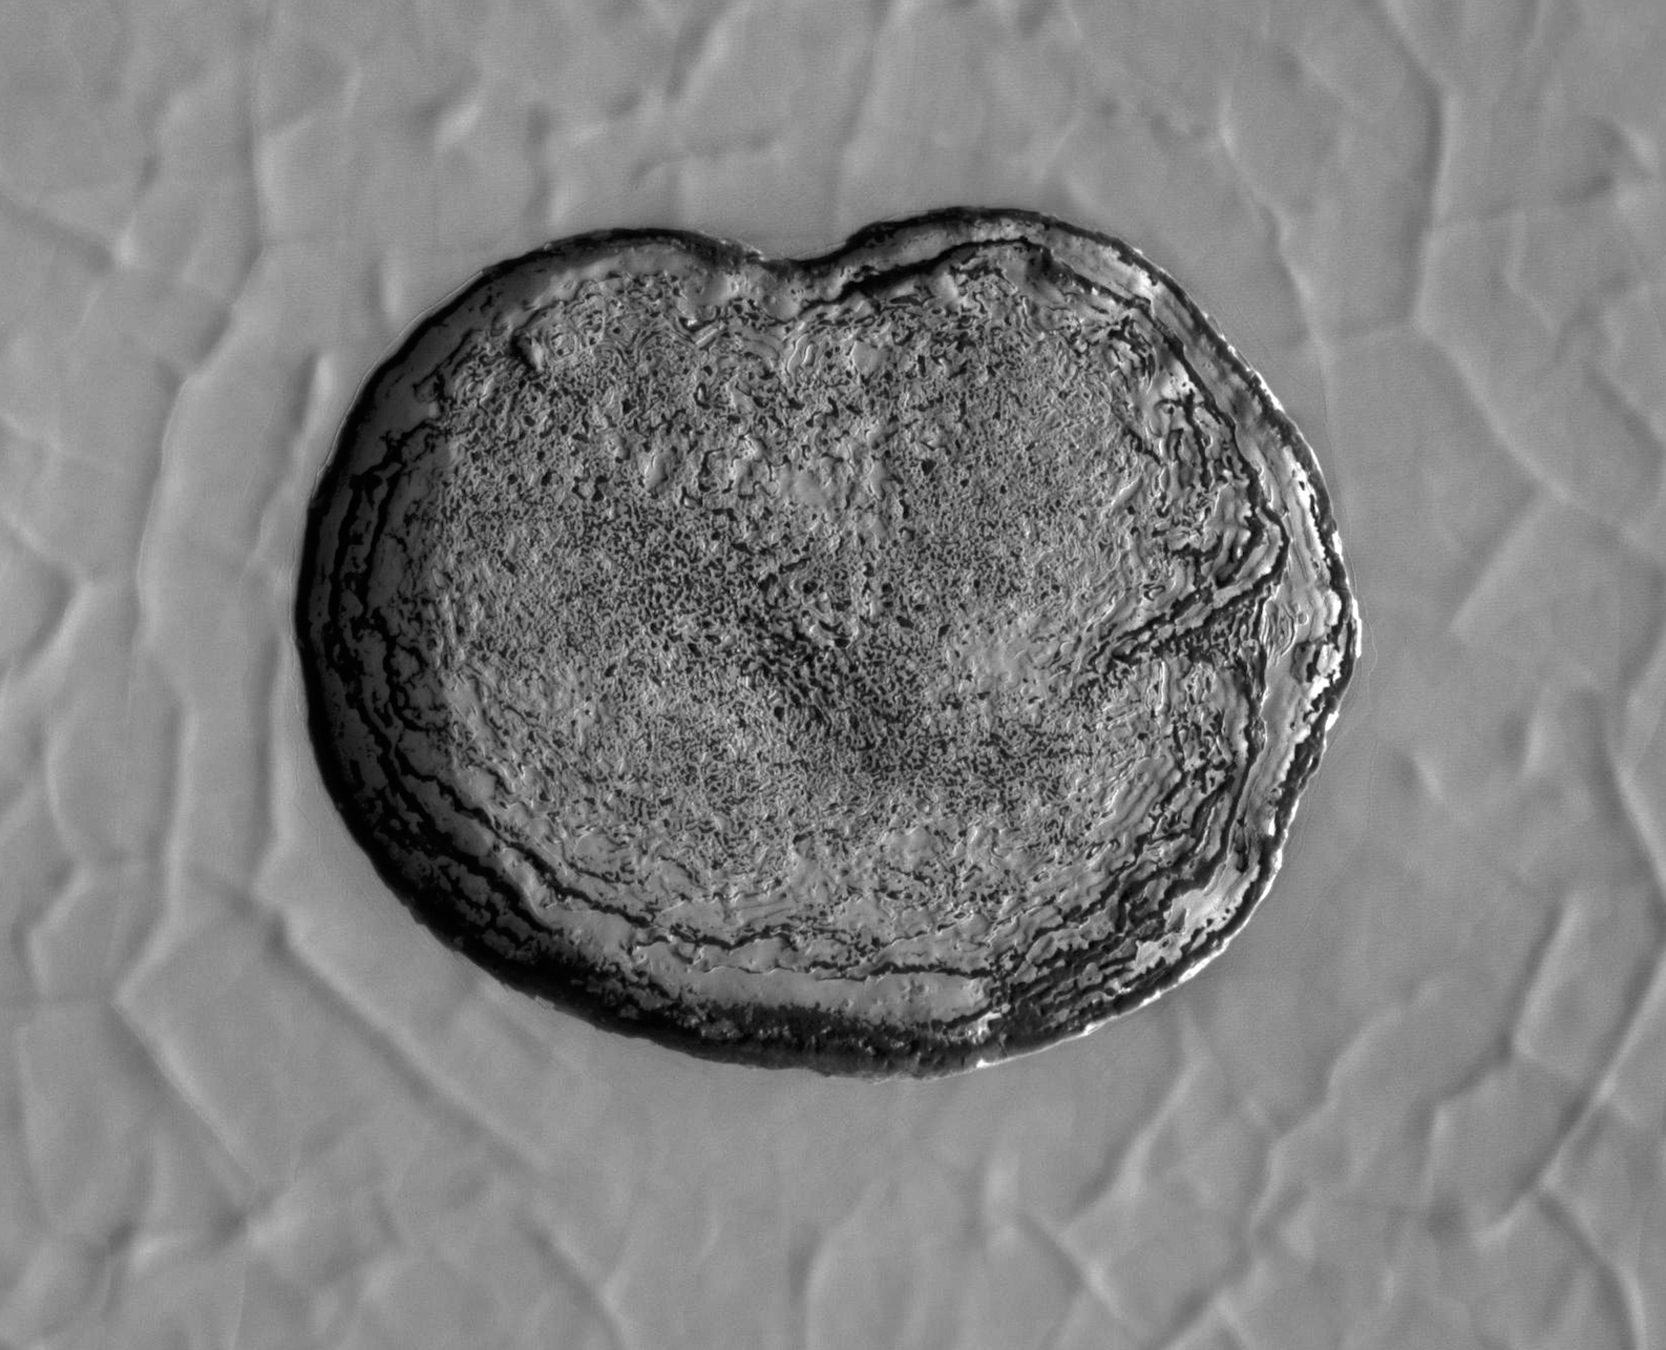

HiRISE Spots CO2 Ice Sublimating

This series of images shows carbon dioxide ice sublimating (going directly from a solid to a gas) inside a pit at Mars’ south pole. As ice is lost from the steep walls of pits like this, it reforms on nearby flat surfaces. Each frame of the animation was taken by the High Resolution Imaging Science Experiment camera (HiRISE) on NASA’s Mars Reconnaissance Orbiter.

The images used in this animation were taken between 2007 and 2013. The walls of the pit are about 656 feet (200 meters) across.

The University of Arizona in Tucson operates HiRISE, which was built by Ball Aerospace & Technologies Corp., in Boulder, Colorado. NASA’s Jet Propulsion Laboratory, a division of Caltech in Pasadena, California, manages the Mars Reconnaissance Orbiter Project for NASA’s Science Mission Directorate, Washington.

Credit: NASA/JPL-Caltech/University of Arizona